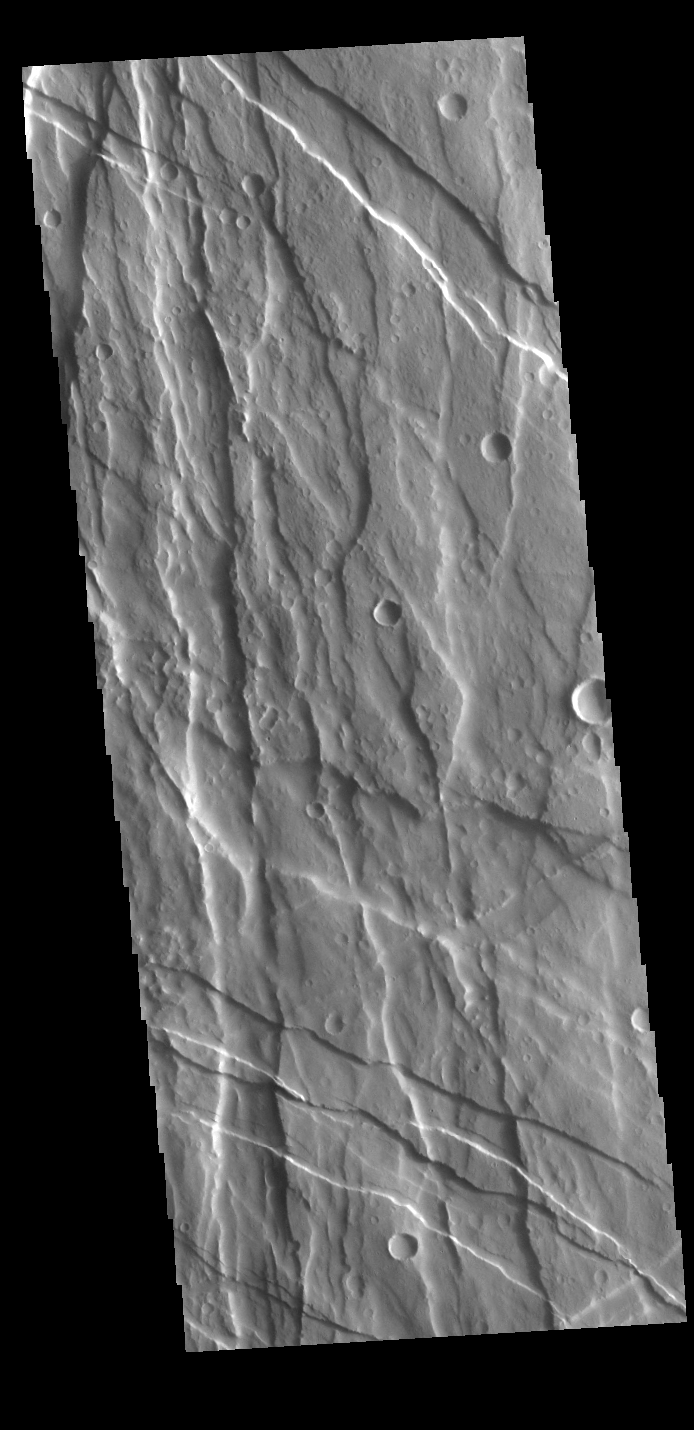

Ulysses Fossae

Today’s VIS image shows part of Ulysses Fossae, which is located in the Tharsis Volcanic region. The linear features are referred to as graben and are formed by extension of the crust and faulting. When large amounts of pressure or tension are applied to rocks on timescales that are fast enough that the rock cannot respond by deforming, the rock breaks along faults. In the case of a graben, two parallel faults are formed by extension of the crust and the rock in between the faults drops downward into the space created by the extension. Numerous sets of cross cutting graben are visible in this THEMIS image, indicating that this region underwent stresses in multiple directions. Ulysses Fossae is 850km (528 miles) long.

Credit: NASA/JPL-Caltech/ASU